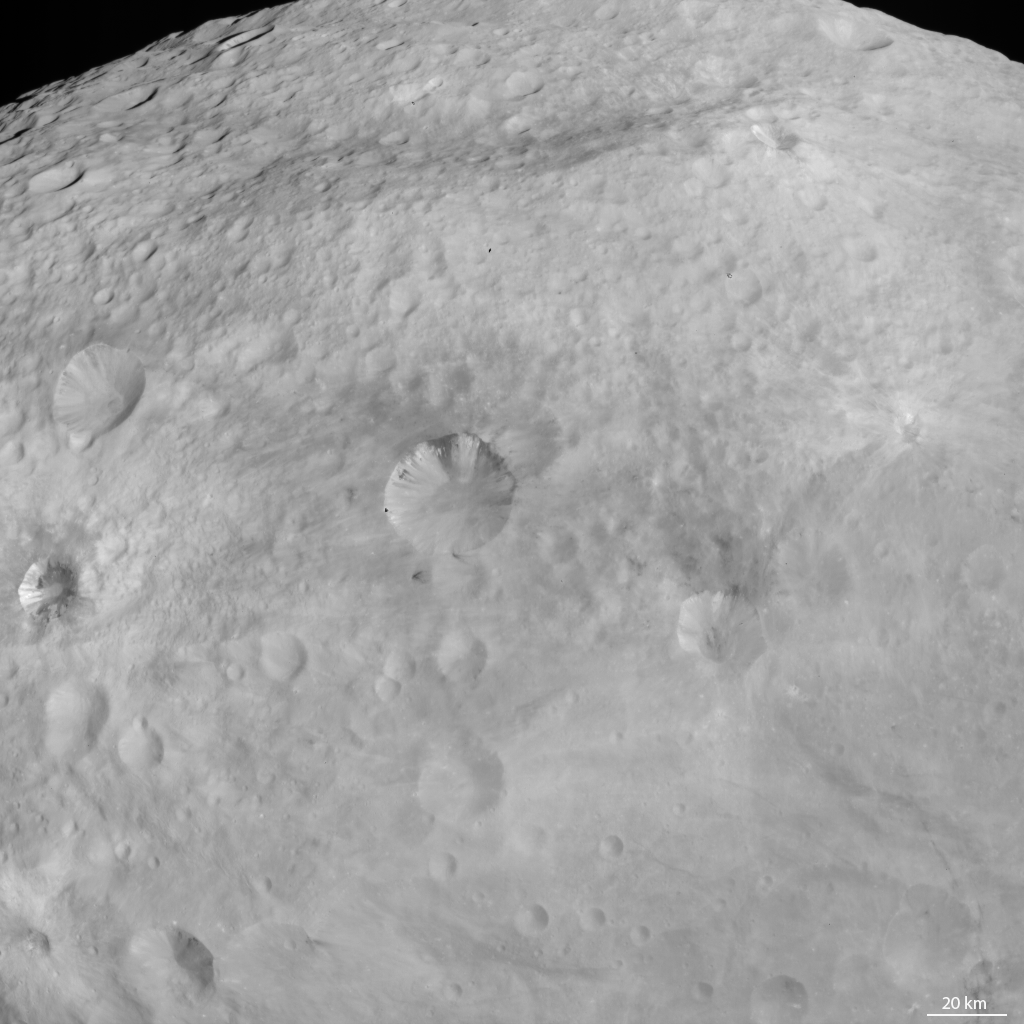

Dark Patches and Stripes on Crater Walls

NASA’s Dawn spacecraft obtained this image with its framing camera on Aug. 18, 2011. This image was taken through the framing camera’s clear filter aboard the spacecraft. The image has a resolution of about 260 meters per pixel.

The Dawn mission to Vesta and Ceres is managed by the Jet Propulsion Laboratory, Pasadena, Calif., for NASA’s Science Mission Directorate, Washington, D.C. It is a project of the Discovery Program managed by NASA’s Marshall Space Flight Center, Huntsville, Ala. UCLA, is responsible for overall Dawn mission science. Orbital Sciences Corporation of Dulles, Va., designed and built the Dawn spacecraft.

The framing cameras were developed and built under the leadership of the Max Planck Institute for Solar System Research, Katlenburg-Lindau, Germany, with significant contributions by the German Aerospace Center (DLR) Institute of Planetary Research, Berlin, and in coordination with the Institute of Computer and Communication Network Engineering, Braunschweig. The framing camera project is funded by NASA, the Max Planck Society and DLR. JPL is a division of the California Institute of Technology, in Pasadena.

Credit: NASA/JPL-Caltech/UCLA/MPS/DLR/IDA